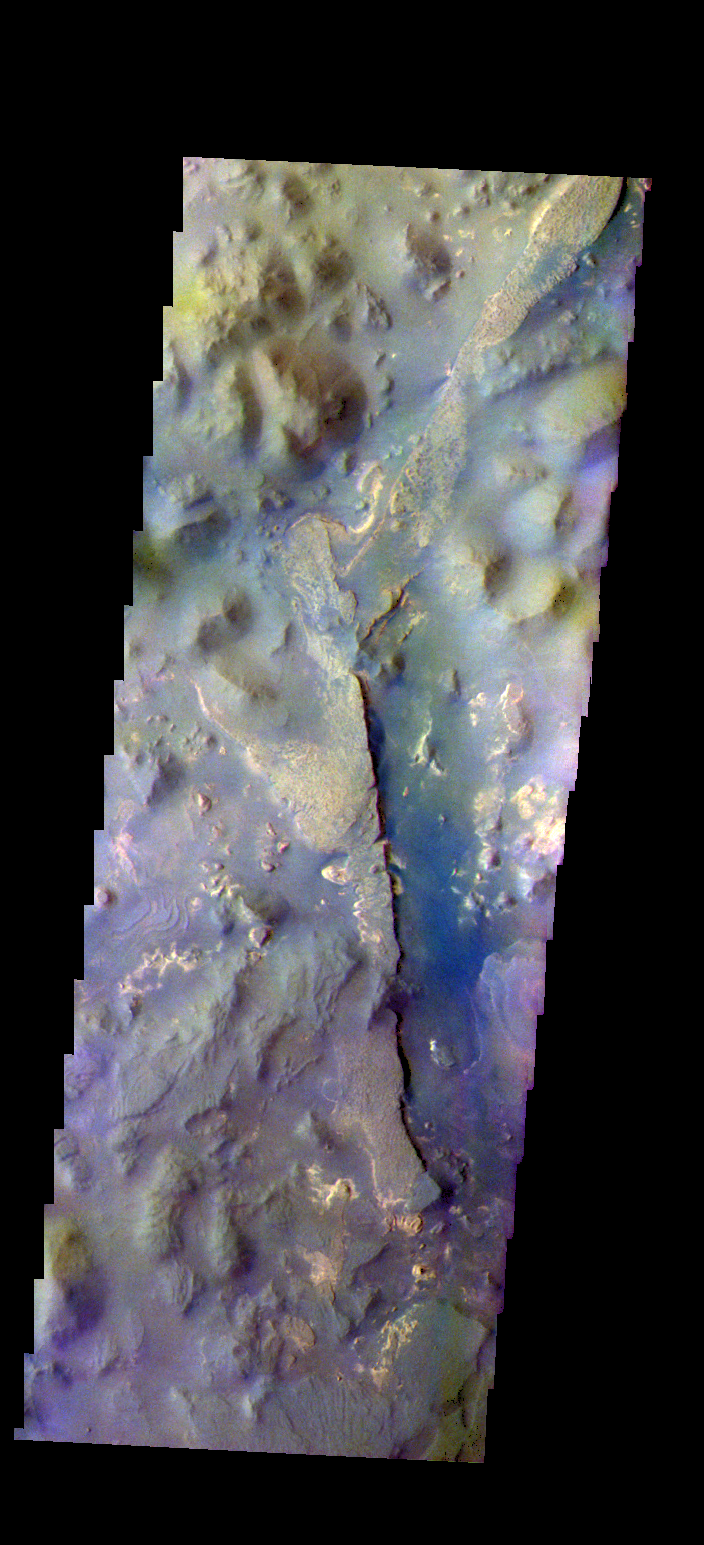

Aureum Chaos – False Color

The THEMIS camera contains 5 filters. The data from different filters can be combined in multiple ways to create a false color image. These false color images may reveal subtle variations of the surface not easily identified in a single band image. Today’s false color image shows part of Aureum Chaos.

Credit: NASA/JPL-Caltech/ASU